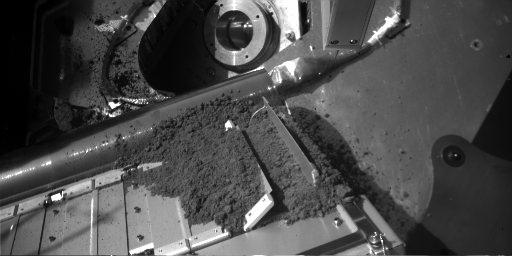

Martian Soil Delivery to Analytical Instrument on Phoenix

The Robotic Arm of NASA’s Phoenix Mars Lander released a sample of Martian soil onto a screened opening of the lander’s Thermal and Evolved-Gas Analyzer (TEGA) during the 12th Martian day, or sol, since landing (June 6, 2008). TEGA did not confirm that any of the sample had passed through the screen.

The Robotic Arm Camera took this image on Sol 12. Soil from the sample delivery is visible on the sloped surface of TEGA, which has a series of parallel doors. The two doors for the targeted cell of TEGA are the one positioned vertically, at far right, and the one partially open just to the left of that one. The soil between those two doors is resting on a screen designed to let fine particles through while keeping bigger ones from clogging the interior of the instrument. Each door is about 10 centimeters (4 inches) long.

The Phoenix Mission is led by the University of Arizona, Tucson, on behalf of NASA. Project management of the mission is by NASA’s Jet Propulsion Laboratory, Pasadena, Calif. Spacecraft development is by Lockheed Martin Space Systems, Denver.

Photojournal Note: As planned, the Phoenix lander, which landed May 25, 2008 23:53 UTC, ended communications in November 2008, about six months after landing, when its solar panels ceased operating in the dark Martian winter.

Credit: NASA/JPL-Caltech/University of Arizona/Max Planck Institute